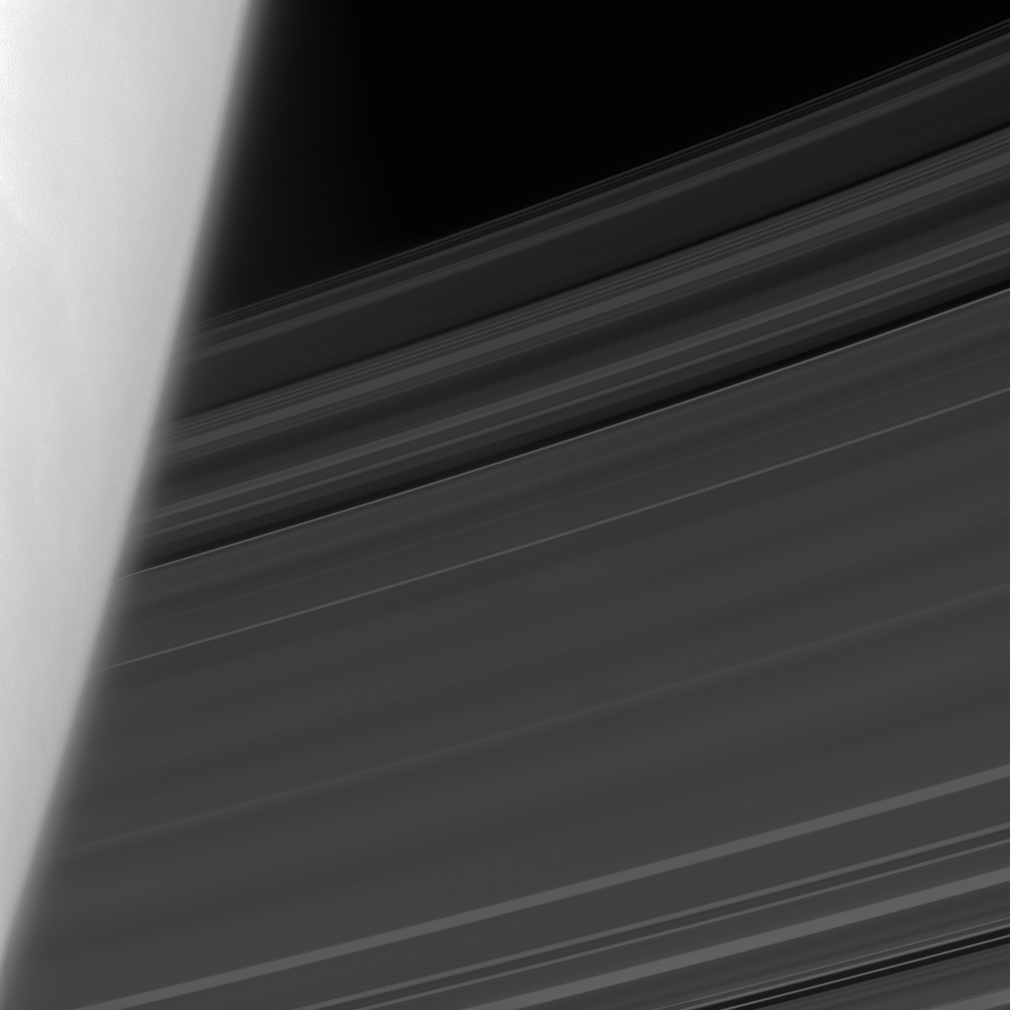

Beyond the Limb

Saturn’s C ring emerges from behind the planet’s hazy limb.

This view looks toward the sunlit side of the rings from about 15 degrees below the ringplane.

The image was taken in visible light with the Cassini spacecraft narrow-angle camera on June 17, 2008. The view was obtained at a distance of approximately 937,000 kilometers (582,000 miles) from Saturn. Image scale is 5 kilometers (3 miles) per pixel.

The Cassini-Huygens mission is a cooperative project of NASA, the European Space Agency and the Italian Space Agency. The Jet Propulsion Laboratory, a division of the California Institute of Technology in Pasadena, manages the mission for NASA’s Science Mission Directorate, Washington, D.C. The Cassini orbiter and its two onboard cameras were designed, developed and assembled at JPL. The imaging operations center is based at the Space Science Institute in Boulder, Colo.

Credit: NASA/JPL/Space Science Institute